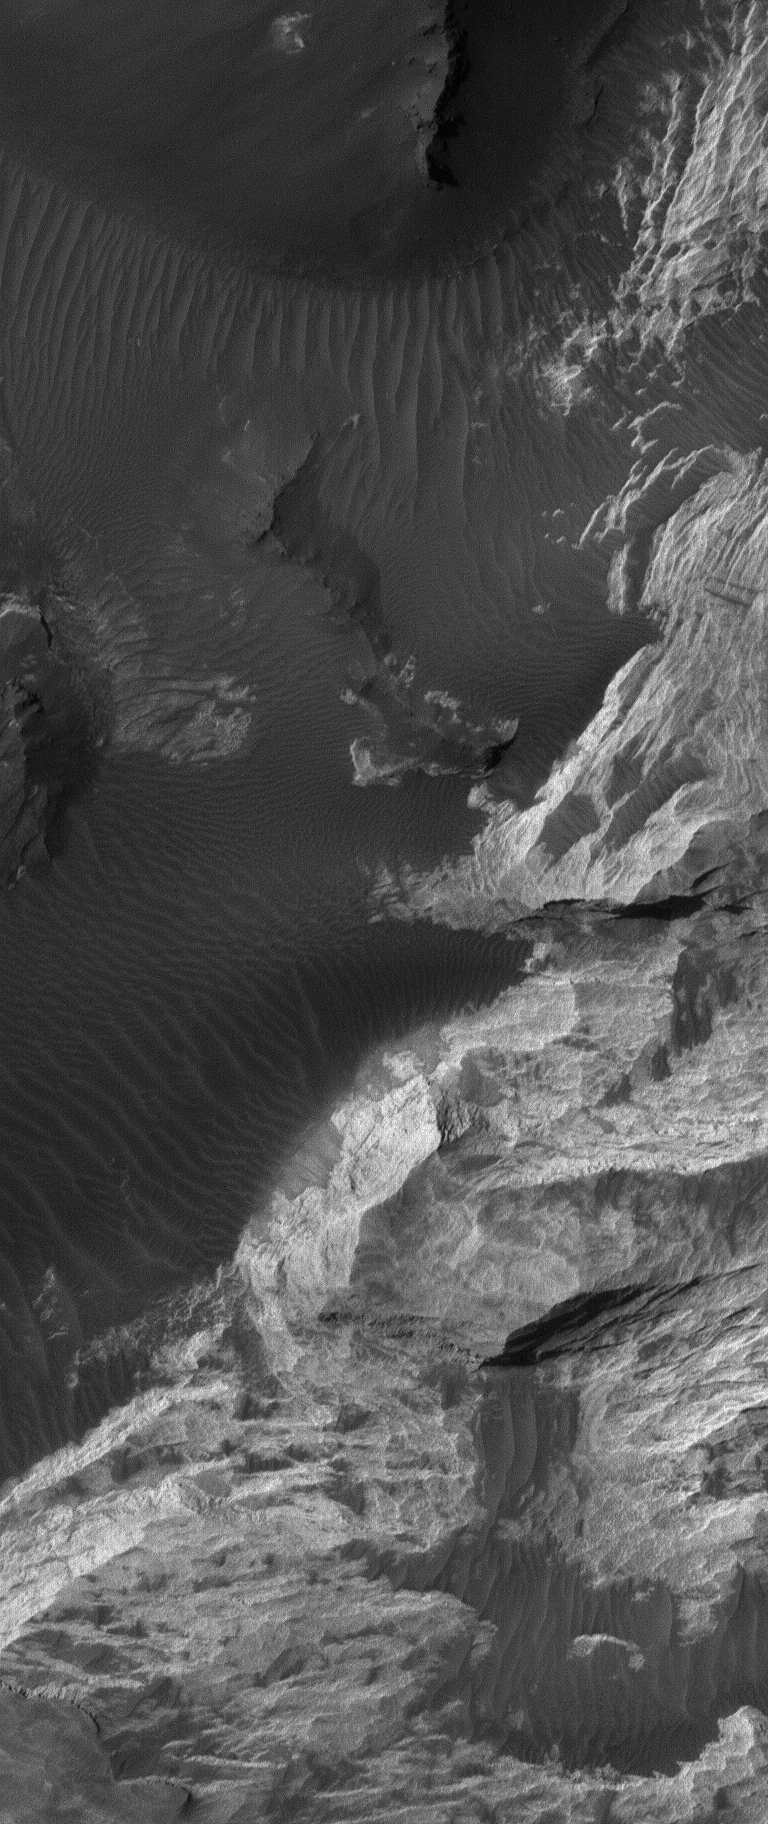

Iani Sedimentary Rocks

23 February 2005
This Mars Global Surveyor (MGS) Orbiter Camera (MOC) image shows light-toned sedimentary rocks exposed by erosion in the Iani Chaos region of Mars.

Location near: 4.2°S, 18.7°W
Image width: ~1 km (~0.6 mi)
Illumination from: upper left
Season: Southern Winter

Credit: NASA/JPL/Malin Space Science Systems